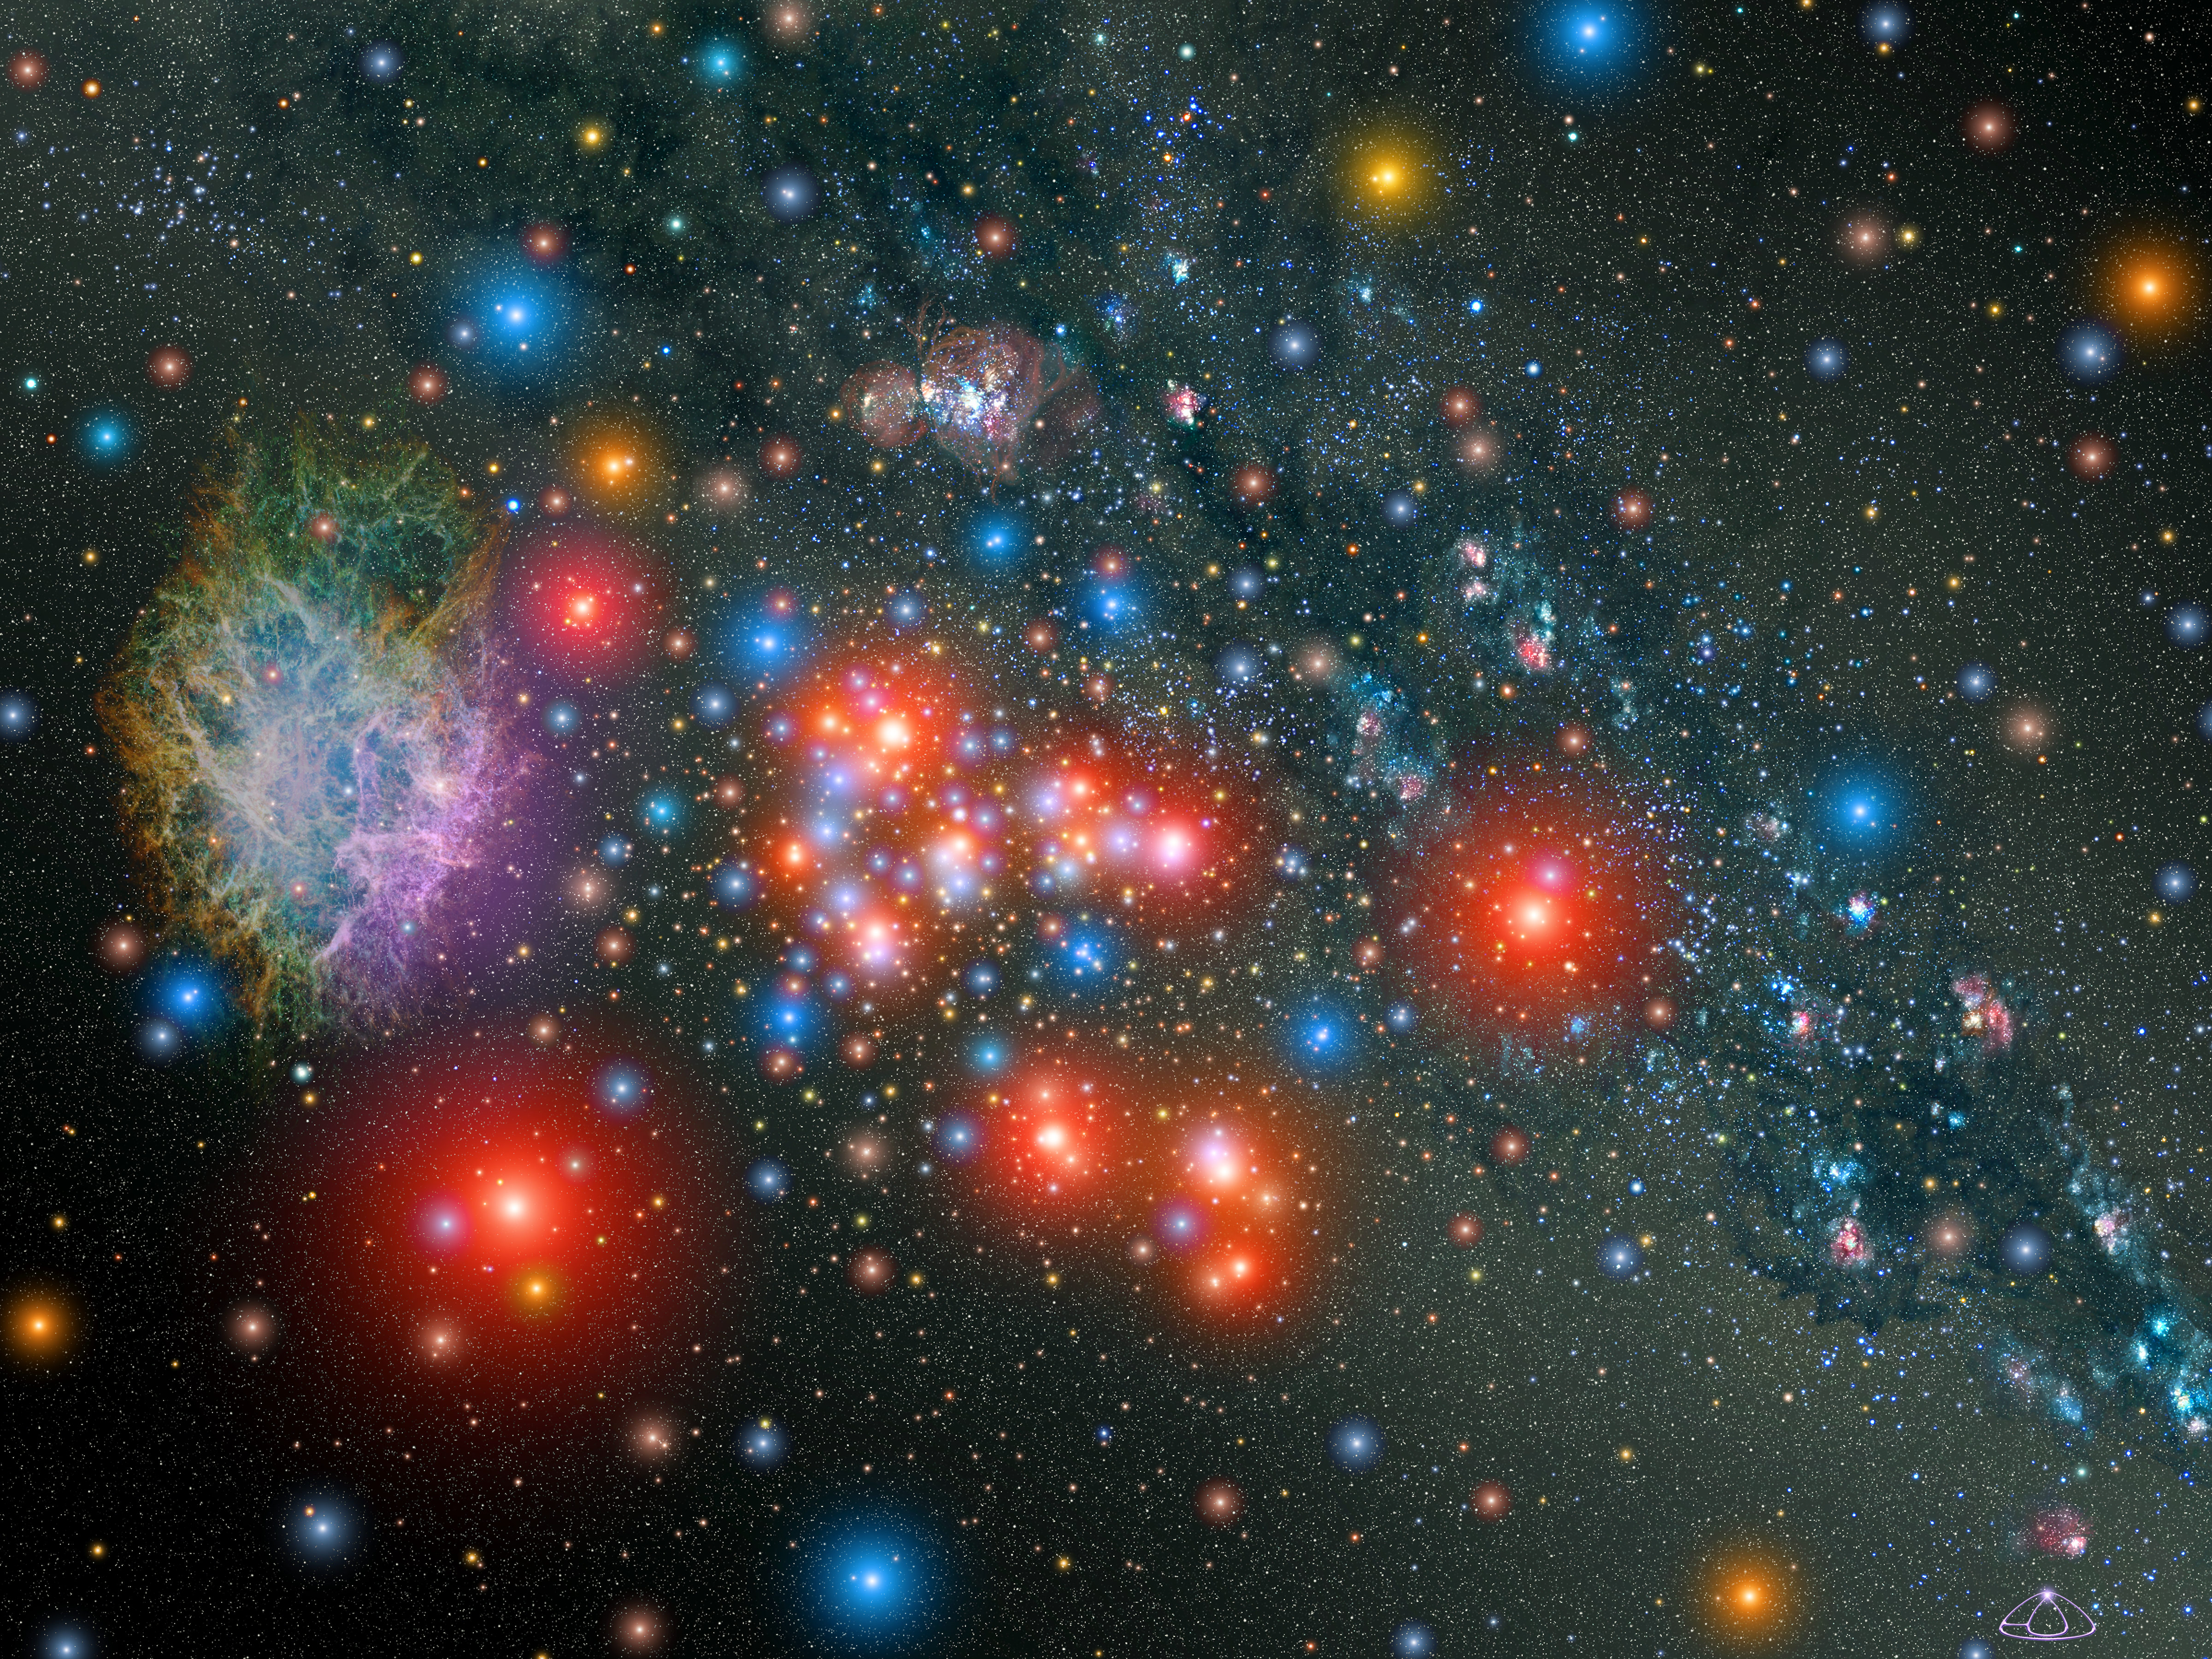

Artist's Impression of Massive Star Cluster

This is an illustration of one of the most massive star clusters within our Milky Way Galaxy. The cluster is ablaze with the glow of 14 rare red supergiant stars. Interspersed among the supergiants are young blue stars. The cluster contains an estimated 20,000 stars and is 20 times more massive than typical clusters in our galaxy.

The cluster is located in the direction of the Galaxy's center. Its visible light is obscured by interstellar dust, but infrared telescopes easily detect the cluster's glow. If it could be seen in visible light, it would resemble this illustration. In this perspective we are looking back across the Milky Way, in the direction of the Sun, 18,900 light-years away.

The cluster is only 8 to 10 million years old, young enough for astronomers to see most of the red supergiants before they explode as supernovae. One supernova remnant is located in the cluster at far left.

In the background at the 12:00 position is a distant region of stars called W 42.

Credit: NASA, ESA and A. Schaller (for STScI)